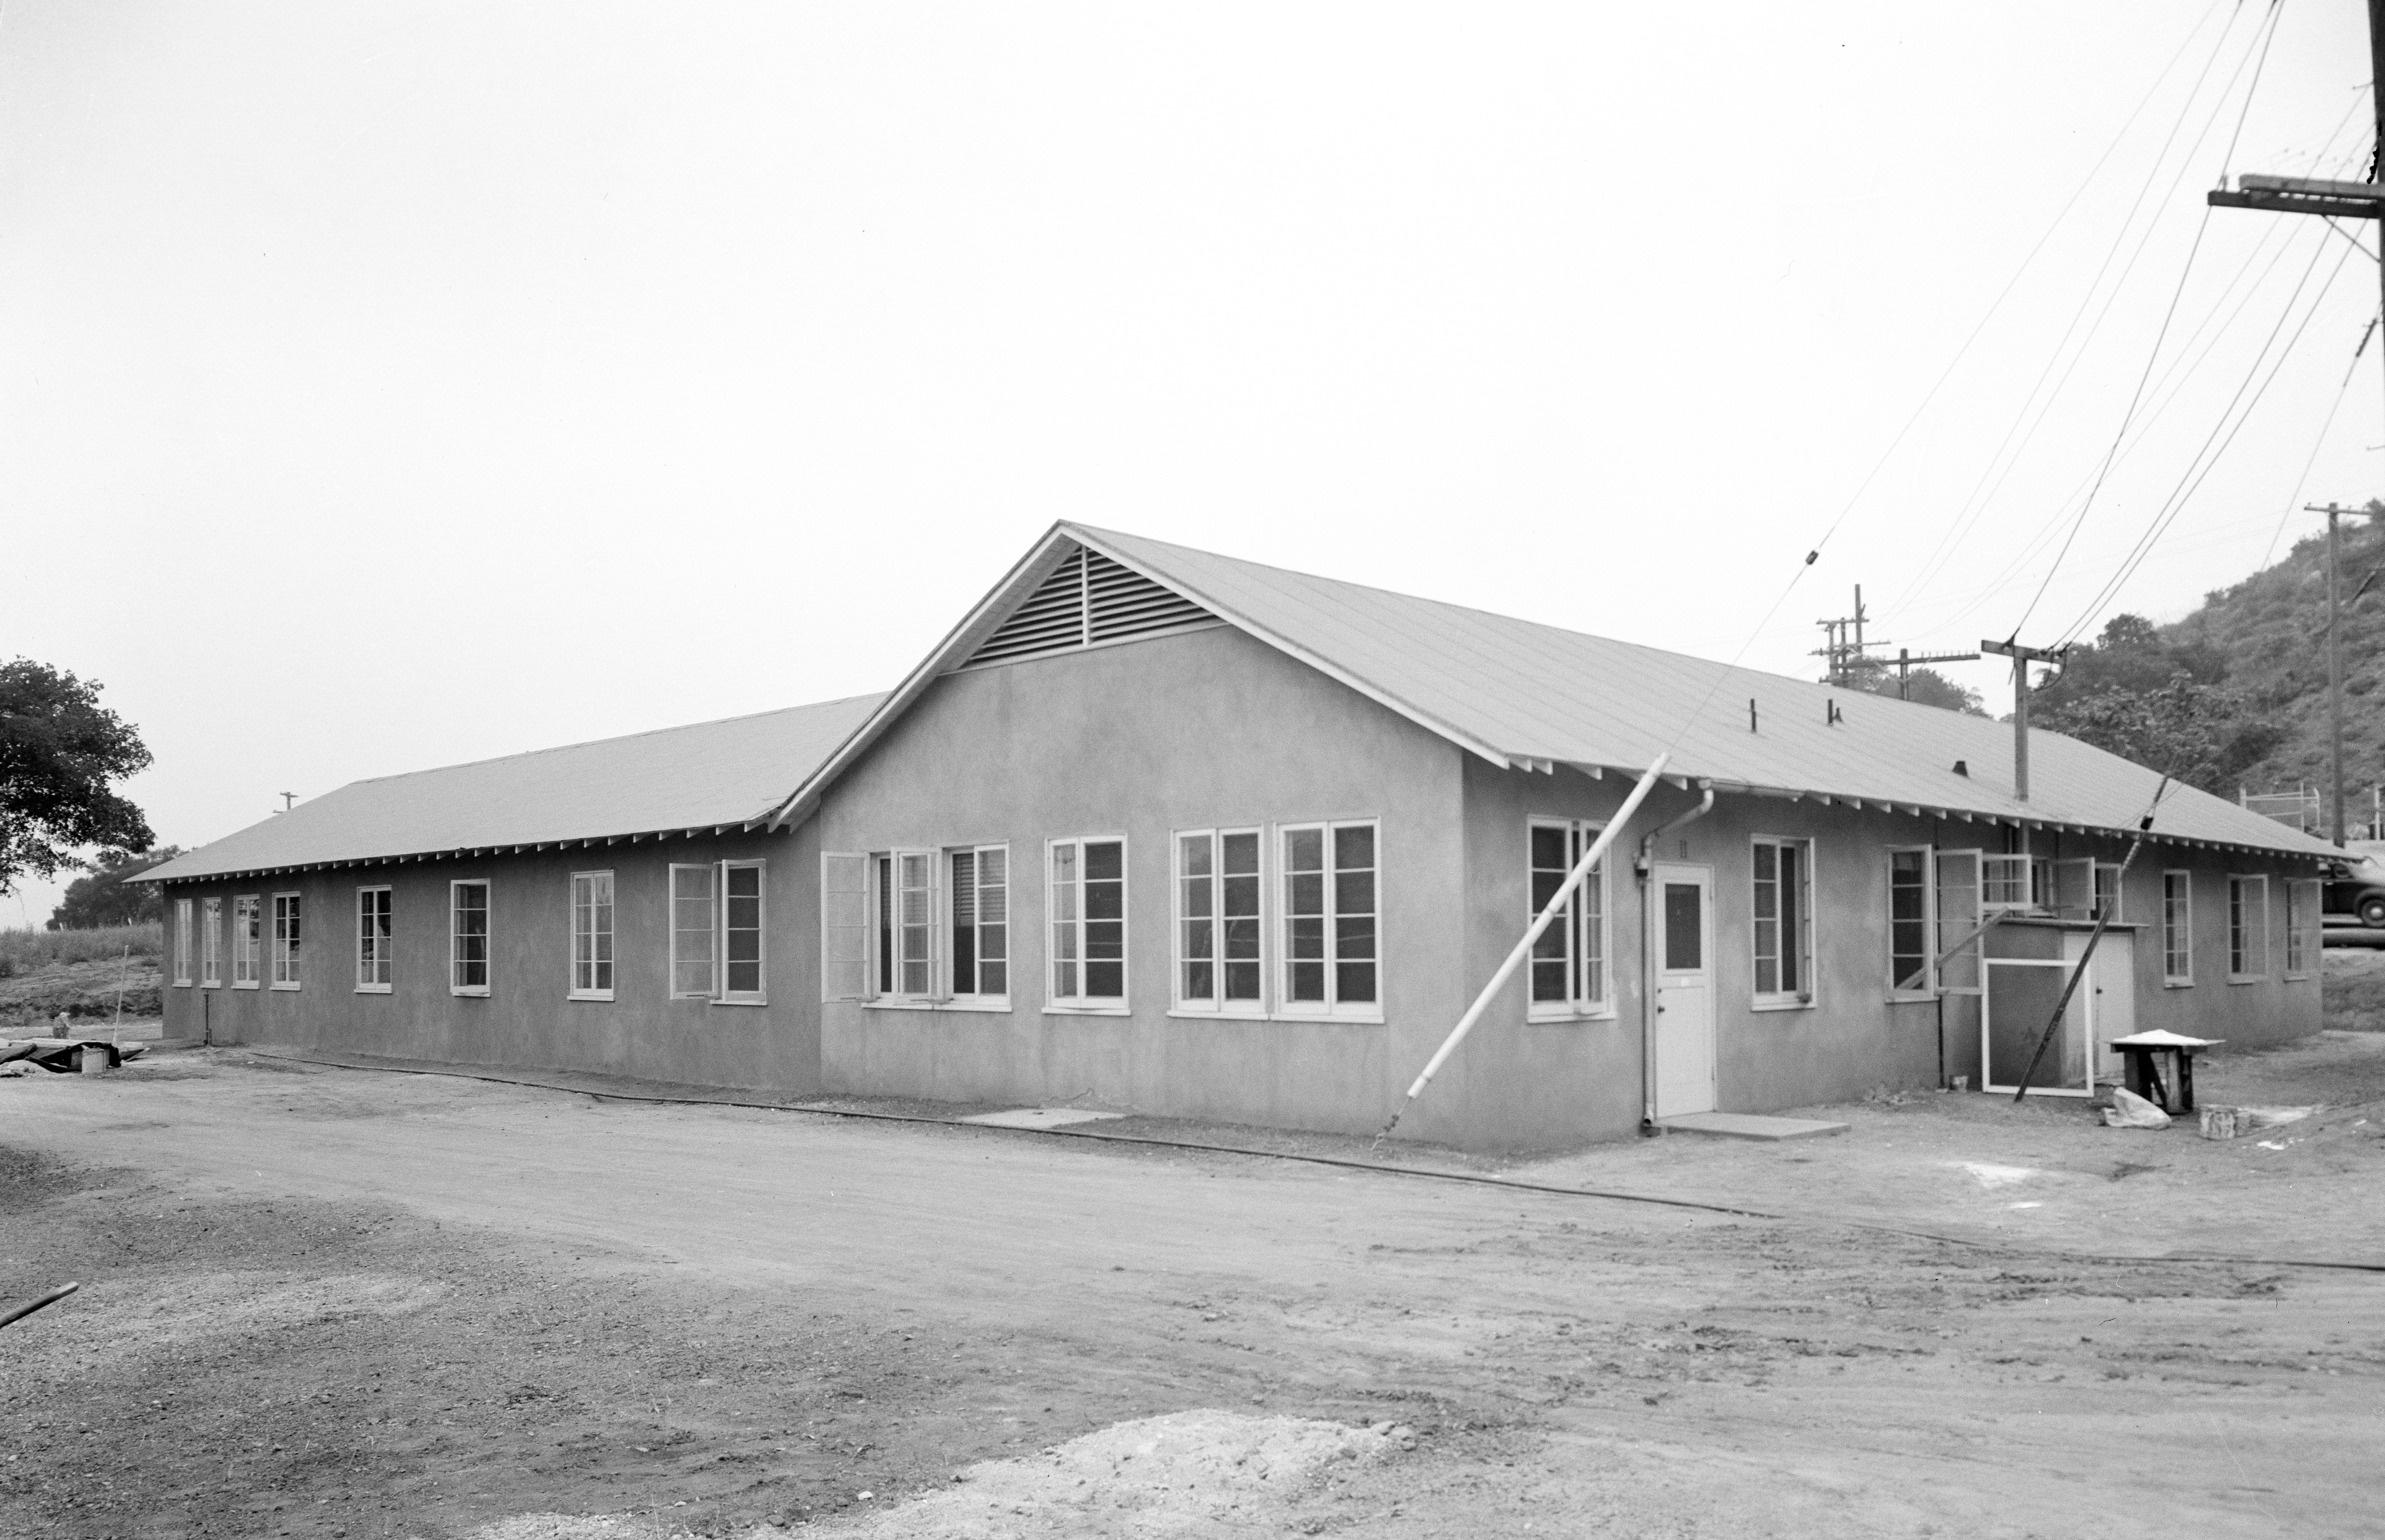

Former Administration Building

This archival image was released as part of a gallery comparing JPL’s past and present, commemorating the 80th anniversary of NASA’s Jet Propulsion Laboratory on Oct. 31, 2016.

Building 11, one of the oldest buildings on lab, was once JPL’s central administration building. It is now the Space Sciences Laboratory. This picture dates back to May 1943.

JPL is a division of the Caltech in Pasadena, California.

Credit: NASA/JPL-Caltech